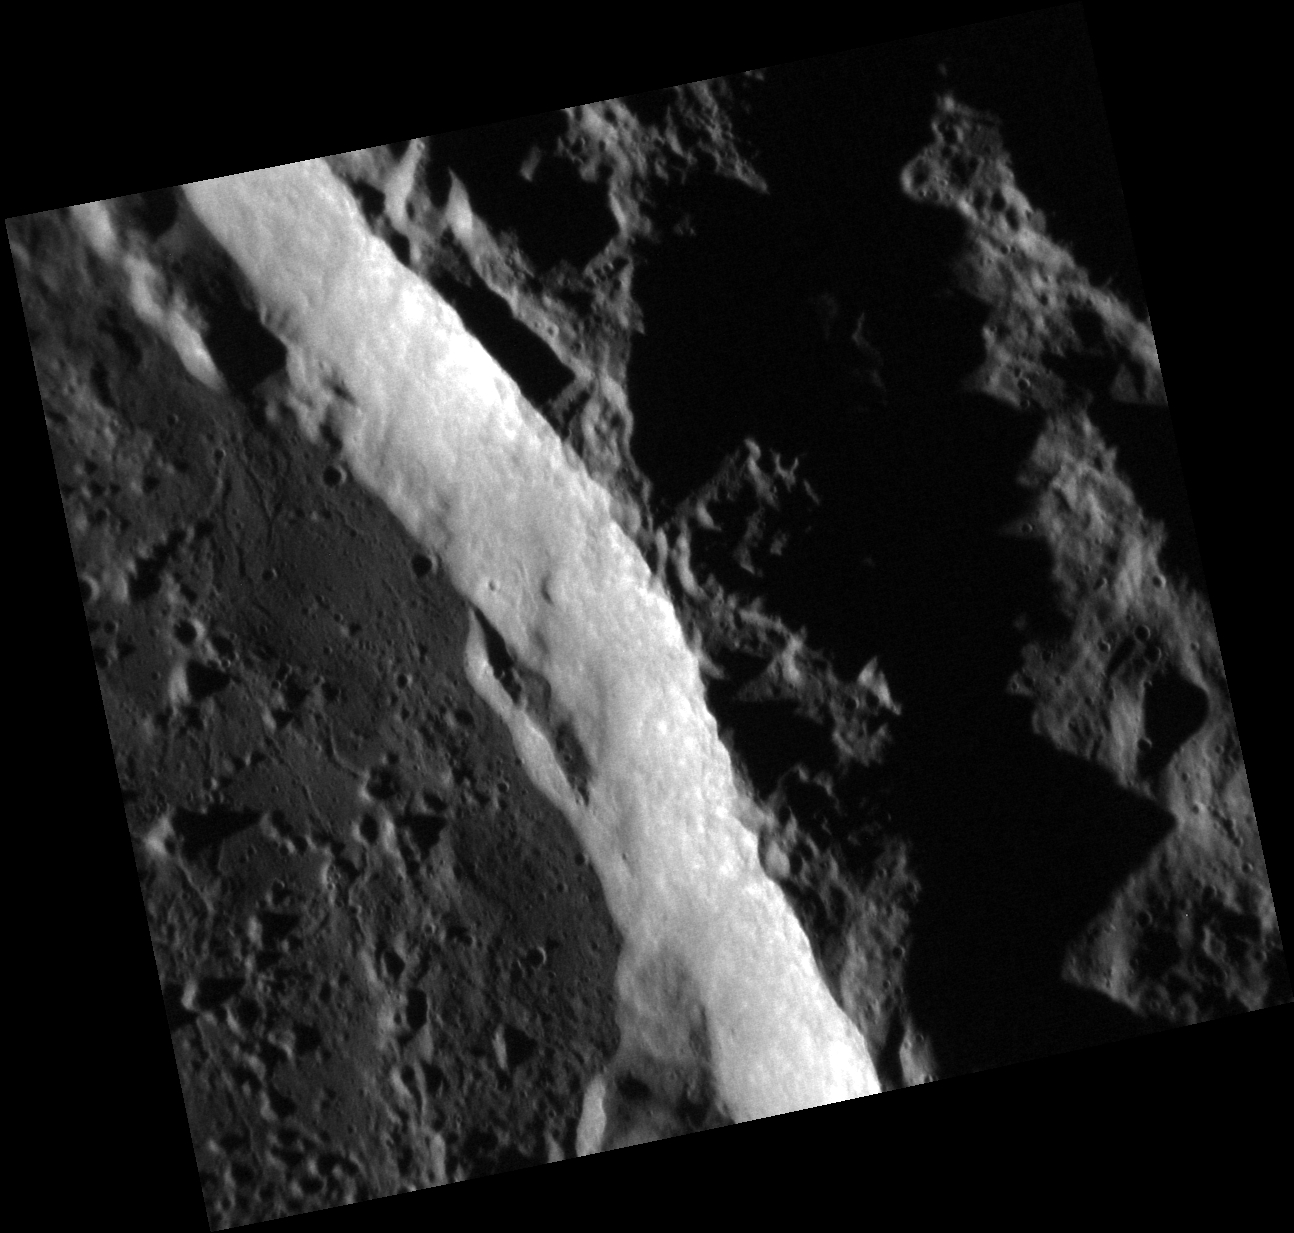

The Beautiful Abedin

The beautiful Abedin crater is featured in today’s image. The crater’s sunlit wall meets the crater floor, which occupies the left side of the scene. The floor is largely covered with rock that was melted by the Abdedin impact, ponded on the crater floor, and has now solidified, cracking as it cooled.

This image was acquired as a high-resolution targeted observation. Targeted observations are images of a small area on Mercury’s surface at resolutions much higher than the 200-meter/pixel morphology base map. It is not possible to cover all of Mercury’s surface at this high

Date acquired: September 23, 2013
Image Mission Elapsed Time (MET): 22252071
Image ID: 4875876
Instrument: Narrow Angle Camera (NAC) of the Mercury Dual Imaging System (MDIS)
Center Latitude: 62.28°
Center Longitude: 352.0° E
Resolution: 16 meters/pixel
Scale: Abedin crater is 116 km (72 miles) in diameter
Incidence Angle: 83.6°
Emission Angle: 22.1°
Phase Angle: 105.8°

The MESSENGER spacecraft is the first ever to orbit the planet Mercury, and the spacecraft’s seven scientific instruments and radio science investigation are unraveling the history and evolution of the Solar System’s innermost planet. MESSENGER acquired over 150,000 images and extensive other data sets. MESSENGER is capable of continuing orbital operations until early 2015.

For information regarding the use of images, see the MESSENGER image use policy.

Credit: NASA/Johns Hopkins University Applied Physics Laboratory/Carnegie Institution of Washington